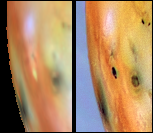

Changes east of Pele between Galileo’s First Two Orbits

Detail of changes east of Pele on Jupiter’s moon Io as seen by NASA’s Galileo spacecraft between June (left) and September (right) 1996. The caldera at the center of the images that changes from bright to dark is approximately 80 kilometers in diameter. Some scientists speculate that this brightness (albedo) change might be due to flooding of the crater floor by lava. The left frame was reprojected and stretched to match the geometry and average colors of the right frame. Before this stretch, the earlier image (left) was significantly redder than the later image (right); this may be due to variations in lighting. Both frames were created with images from the Galileo Solid State Imaging system’s near-infrared (756 nm), green, and violet filters. North is to the top of both frames.

The Jet Propulsion Laboratory, Pasadena, CA manages the Galileo mission for NASA’s Office of Space Science, Washington, DC. JPL is an operating division of California Institute of Technology (Caltech).

Credit: NASA/JPL/University of Arizona